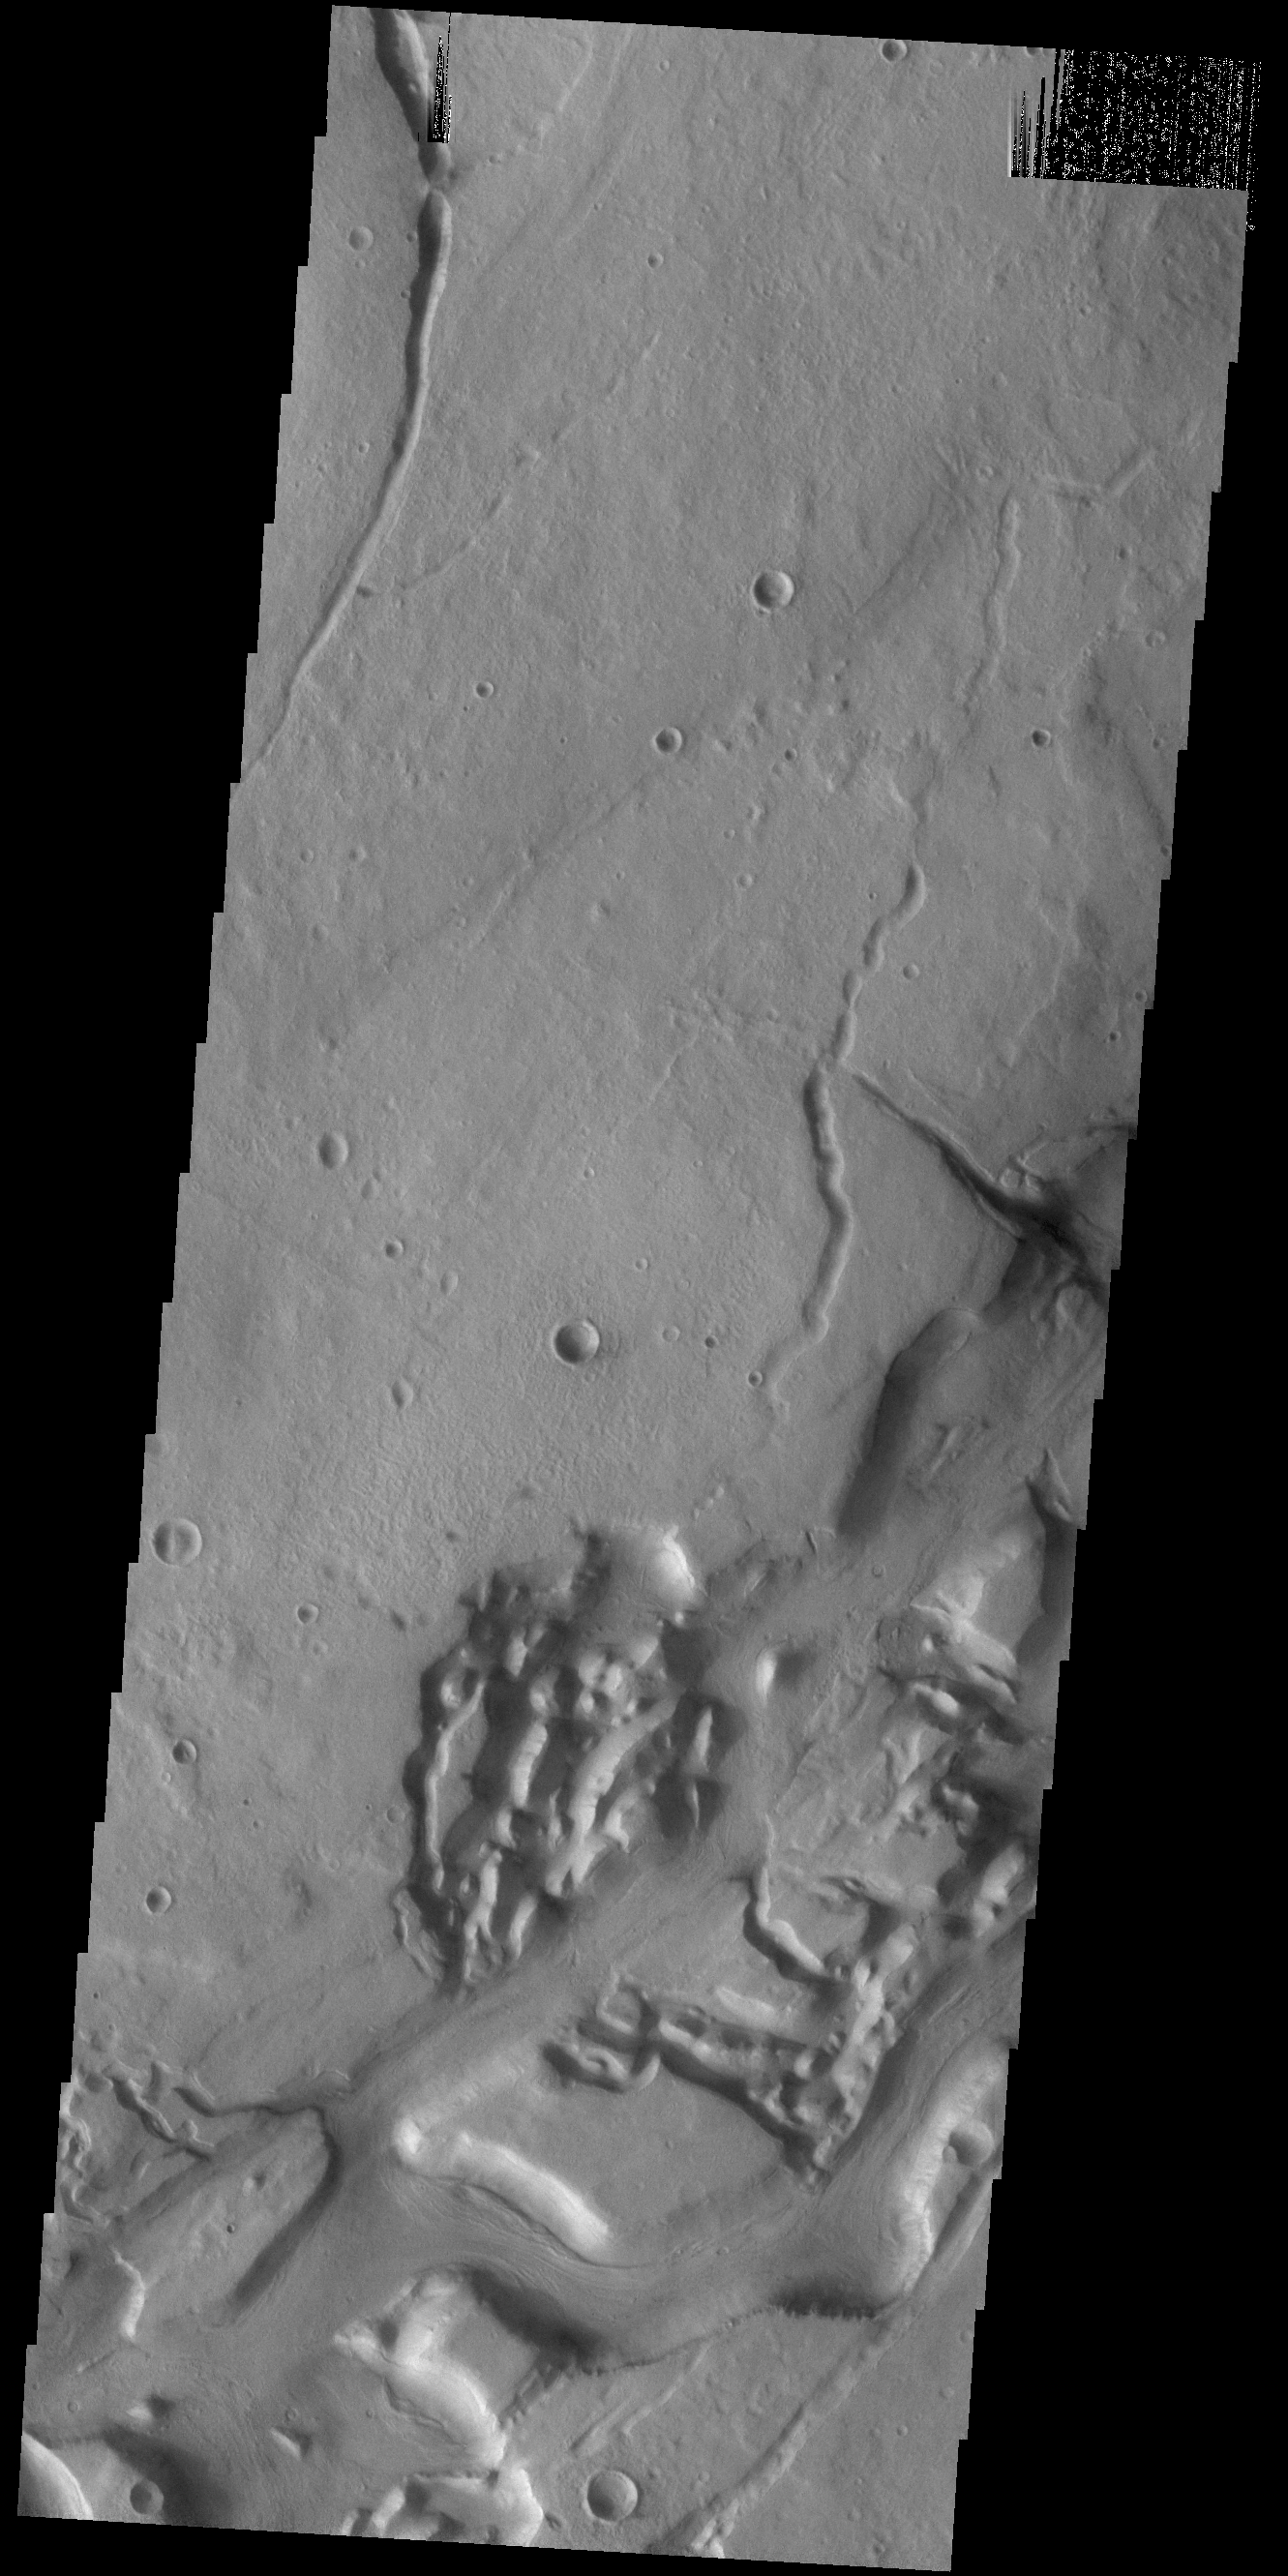

Niger Vallis

This VIS image shows a portion of Niger Vallis. The channel is 333 km (207 miles) long. Arising from the volcano Hadriacus Mons, Niger Vallis merges with Dao Vallis and flows southwestward into Hellas Planitia. The channel is named for the Niger Rivier in Africa.

Credit: NASA/JPL-Caltech/ASU